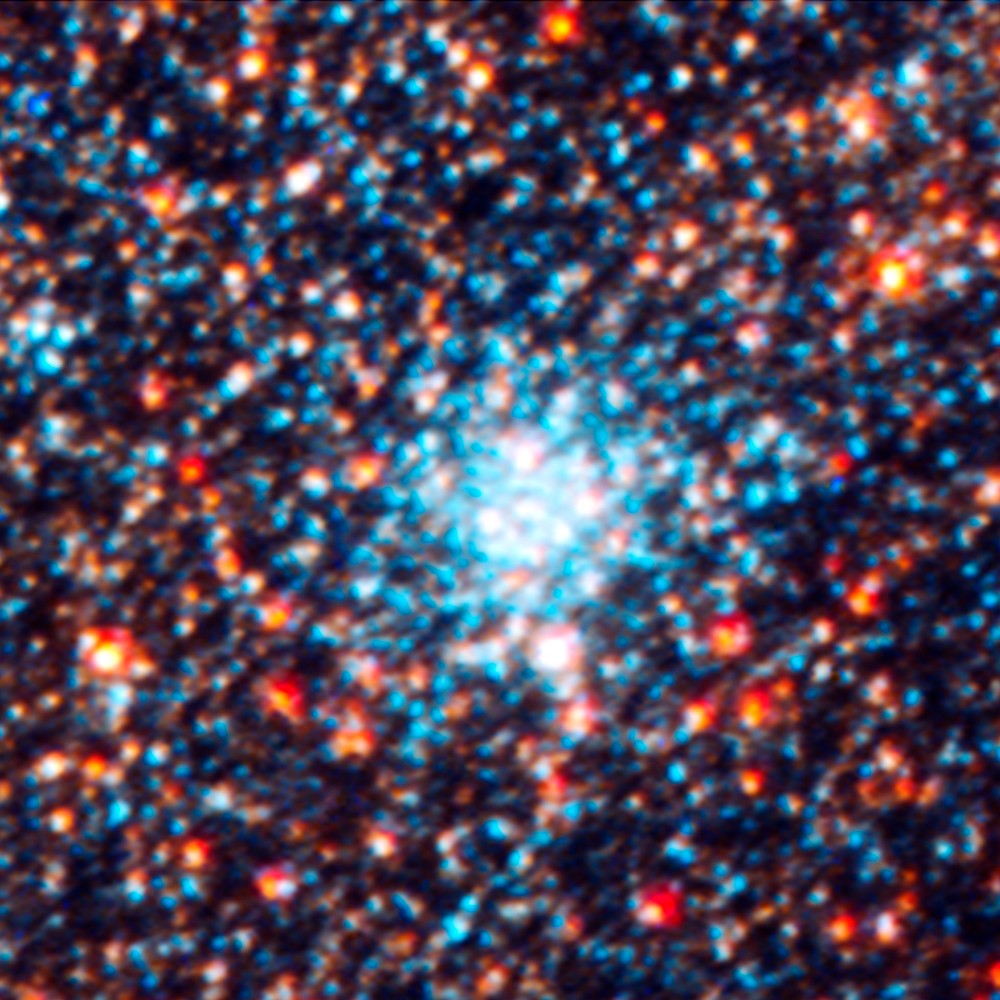

Star Cluster AP108

Object Name: M31, Andromeda Galaxy, AP108
Object Description: Star cluster
Instrument: HST/ACS/WFC, HST/WFC3/UVIS, and HST/WFC3/IR
Filters: F336W (U), F475W (g), F814W (I), and F160W (H)

This images is a composite of separate exposures acquired by the ACS and WFC3 instruments on the Hubble Space Telescope. Several filters were used to sample broad wavelength ranges. The color results from assigning different hues (colors) to each monochromatic (grayscale) image associated with an individual filter. In this case, the assigned colors are: Blue: WFC3/UVIS F336W (U) Green: ACS/WFC F475W (g) Yellow: ACS/WFC F814W (I) Red: WFC3/IR F160W (H)

Credit: NASA, ESA, J. Dalcanton, B.F. Williams, L.C. Johnson (University of Washington), and the PHAT team